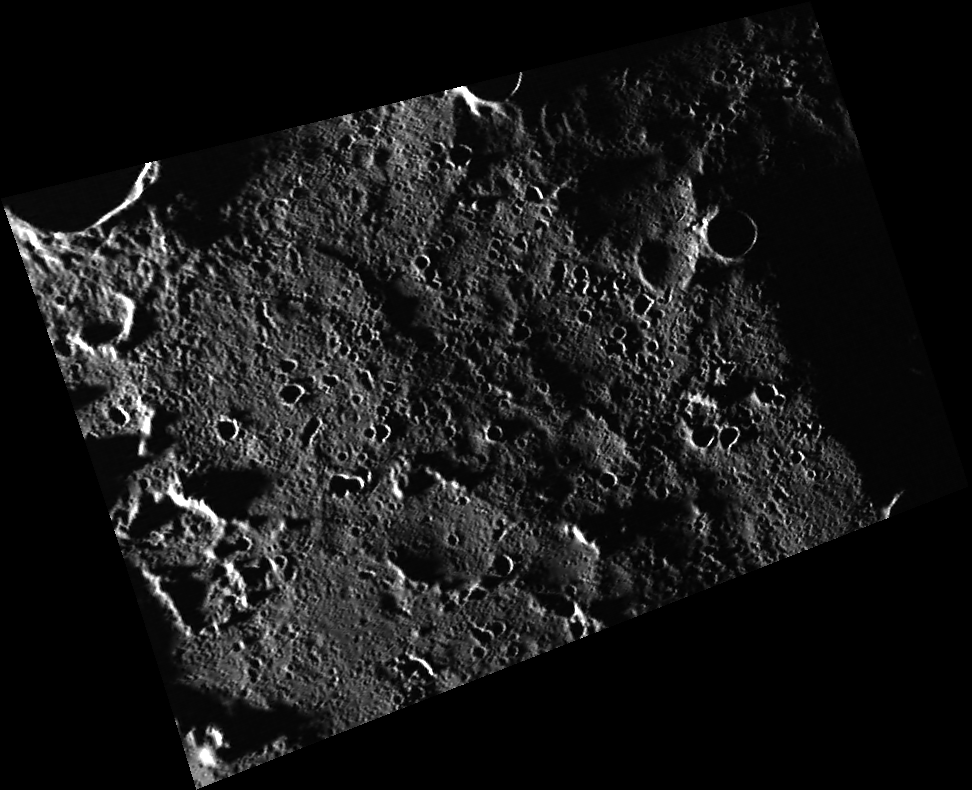

Sunlight Near the North Pole

This image was taken with an extremely high incidence angle, indicating that the depicted surface is close to the terminator. Unlike a low incidence angle, at which color observations are optimal, a high incidence angle highlights surface morphology. The image was taken relatively near the north pole of Mercury, a region that receives little sunlight.

This image was acquired as part of MDIS’s high-resolution surface morphology base map. The surface morphology base map will cover more than 90% of Mercury’s surface with an average resolution of 250 meters/pixel (0.16 miles/pixel or 820 feet/pixel). Images acquired for the surface morphology base map typically have off-vertical Sun angles (i.e., high incidence angles) and visible shadows so as to reveal clearly the topographic form of geologic features.

Date acquired: June 19, 2011
Image Mission Elapsed Time (MET): 216930156
Image ID: 396833
Instrument: Wide Angle Camera (WAC) of the Mercury Dual Imaging System (MDIS)
WAC filter: 7 (748 nanometers)
Center Latitude: 85.74°
Center Longitude: 253.1° E
Resolution: 163 meters/pixel
Scale: This image is approximately 125 km (78 mi) across
Incidence Angle: 88.7°
Emission Angle: 46.9°
Phase Angle: 135.6°

These images are from MESSENGER, a NASA Discovery mission to conduct the first orbital study of the innermost planet, Mercury. For information regarding the use of images, see the MESSENGER image use policy.

Credit: NASA/Johns Hopkins University Applied Physics Laboratory/Carnegie Institution of Washington